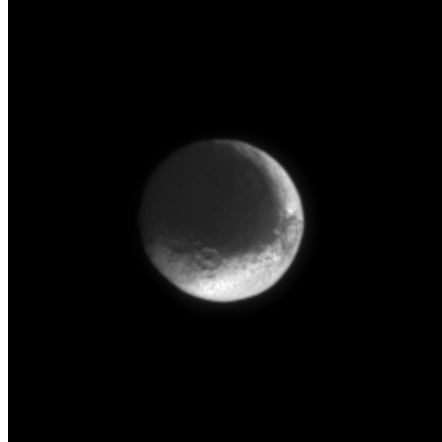

Saturn’s Two-Face Moon

The moon with the split personality, Iapetus, presents a puzzling appearance. One hemisphere of the moon is very dark, while the other is very bright. Whether the moon is being coated by foreign material or being resurfaced by material from within is not yet known.

Iapetus’ diameter is about one third that of our own moon at 1,436 kilometers (892 miles). The latest image was taken in visible light with the Cassini spacecraft narrow angle camera on July 3, 2004, from a distance of 3 million kilometers (1.8 million miles) from Iapetus (pronounced eye-APP-eh-tuss).

The brightness variations in this image are not due to shadowing, they are real. The face of Iapetus visible was observed at a Sun-Iapetus-spacecraft, or phase, angle of about 10 degrees. The image scale is 18 kilometers (11 miles) per pixel. The image was magnified by a factor of two to aid visibility.

The Cassini-Huygens mission is a cooperative project of NASA, the European Space Agency and the Italian Space Agency. The Jet Propulsion Laboratory, a division of the California Institute of Technology in Pasadena, manages the Cassini-Huygens mission for NASA’s Office of Space Science, Washington, D.C. The Cassini orbiter and its two onboard cameras were designed, developed and assembled at JPL. The imaging team is based at the Space Science Institute, Boulder, Colo.

Credit: NASA/JPL/Space Science Institute